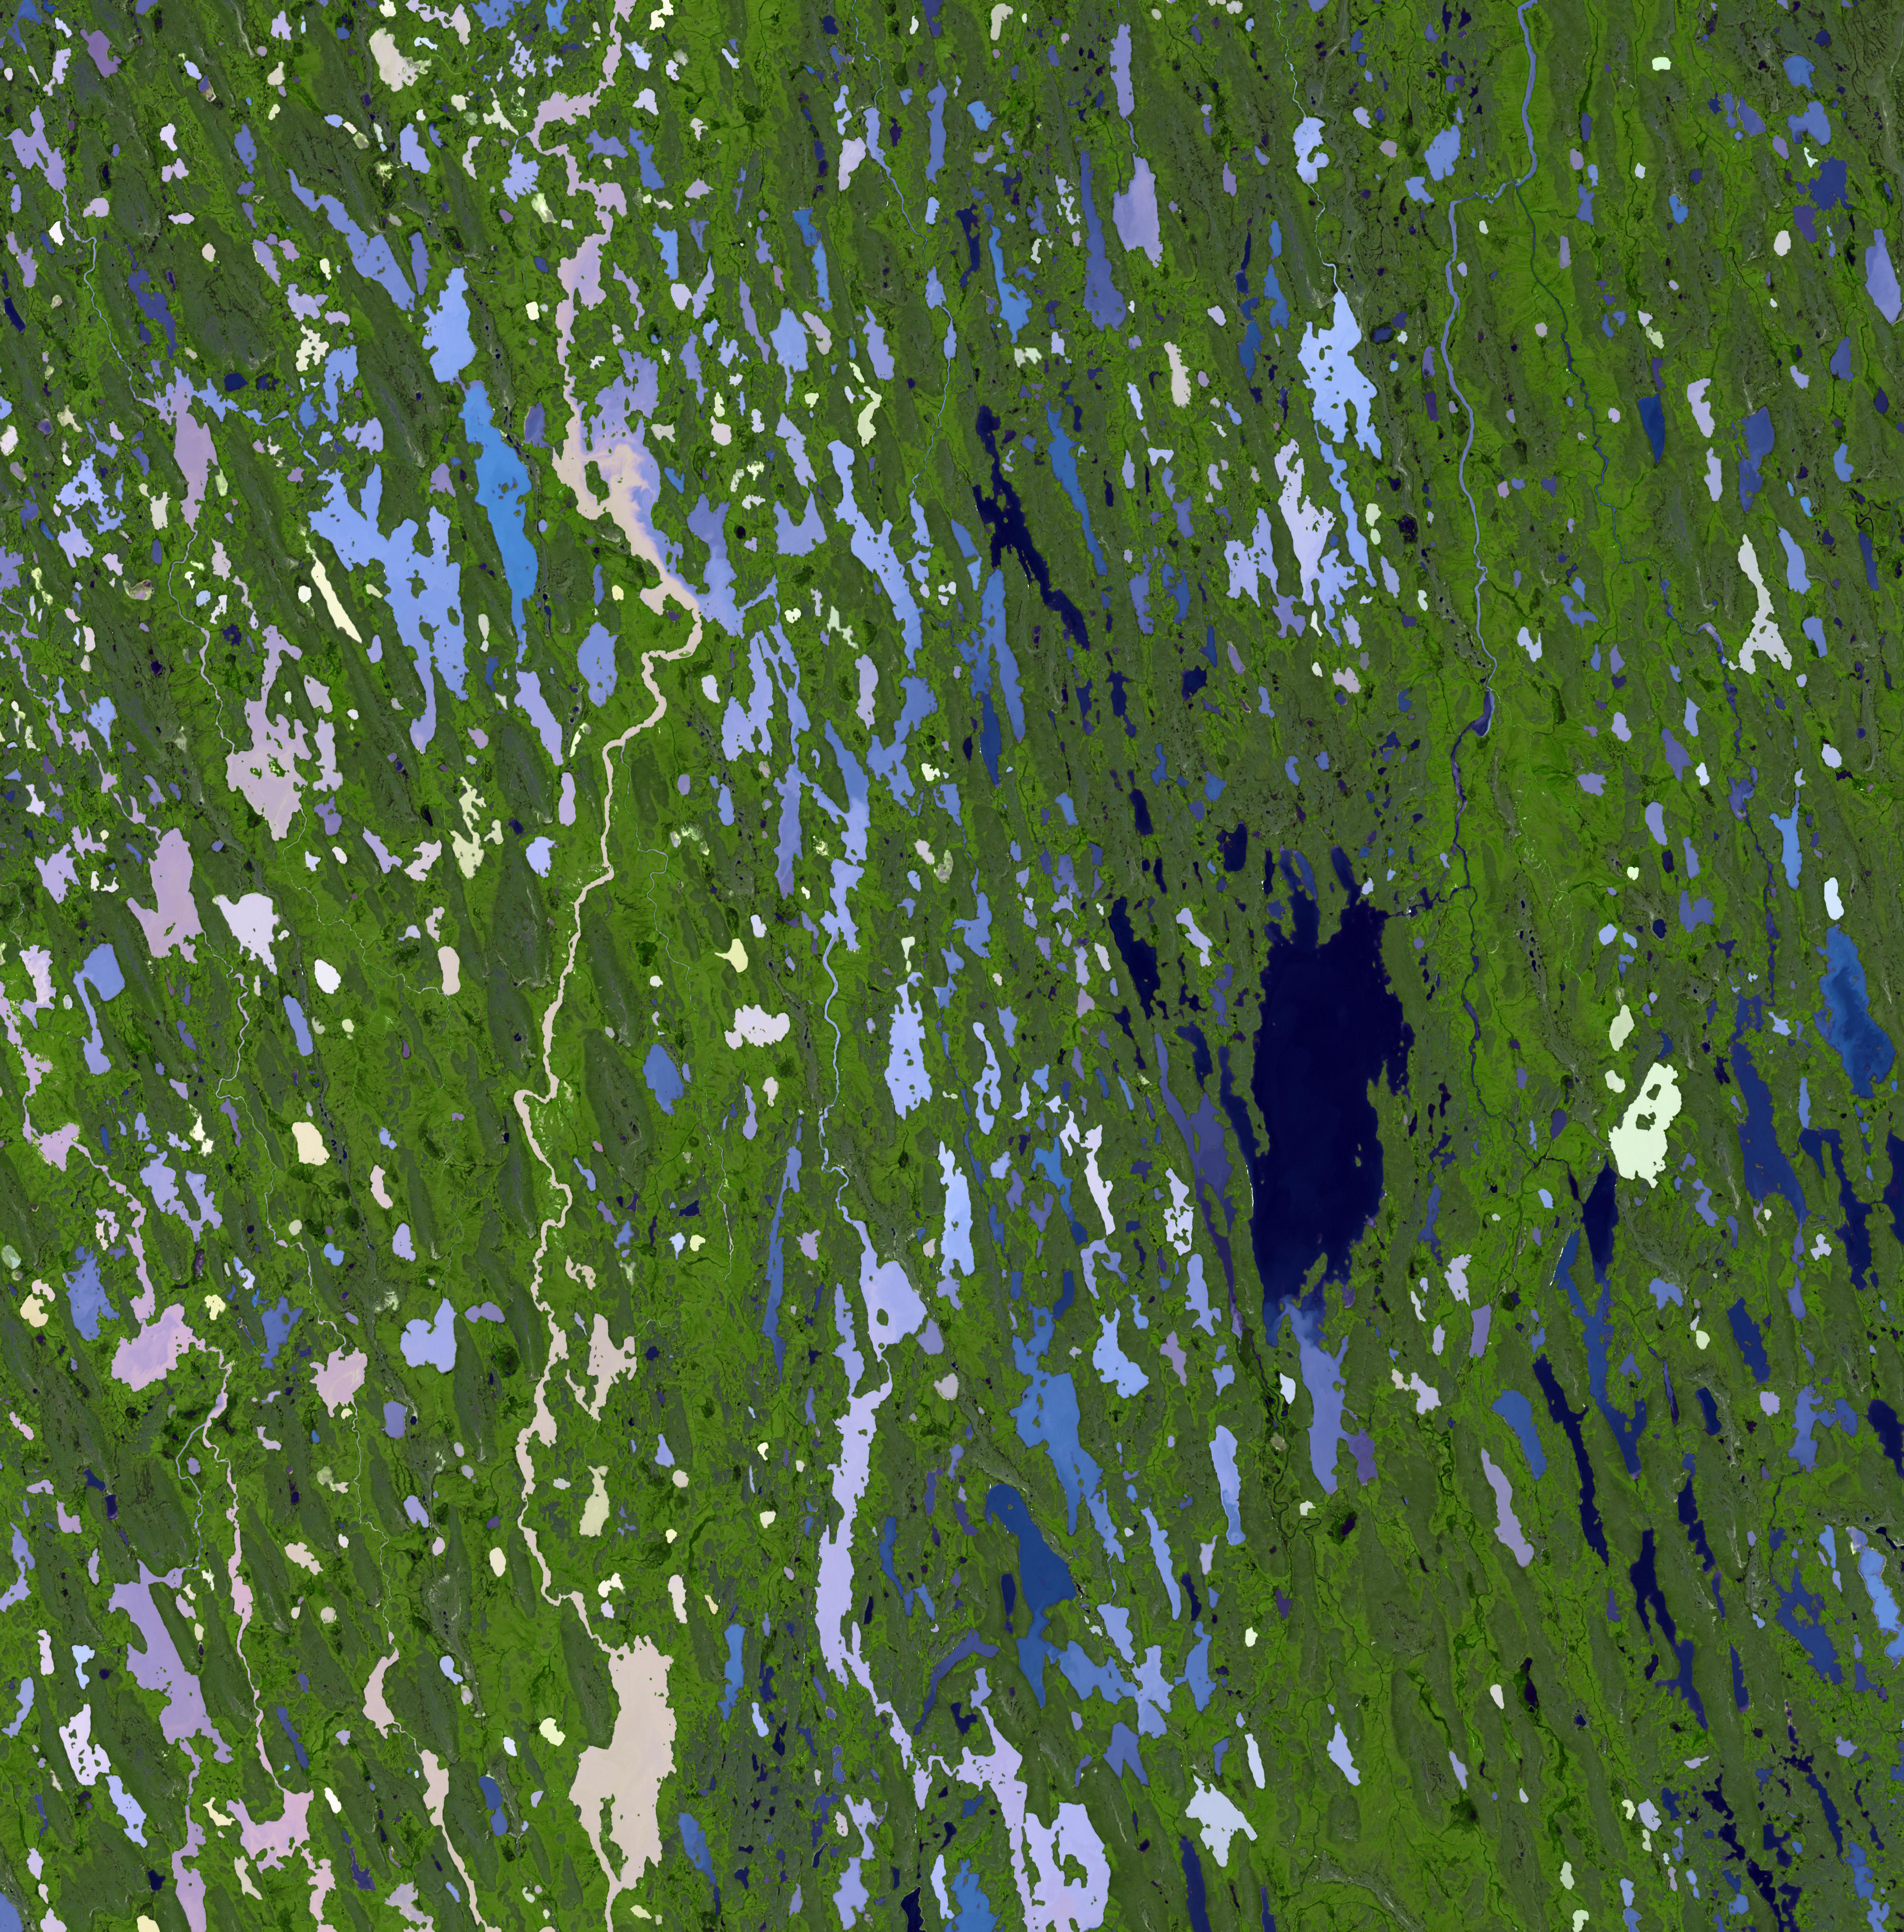

Nunavut Territory, Canada

Nunavut, in northern Canada, is the largest and newest federal territory of the country. The name means “our land” in Inuktitut, given to the territory in 1999. With a population of about 33,000 and an area about the size of Western Europe, Nunavut is the largest and least populous of the provinces in Canada. The land is mostly flat as a result of the actions of the large ice sheet that completely covered the land tens of thousands of years ago. The evidence of this past glaciation is apparent in the thousands of lakes gouged out of the land surface. In the summer the lakes each harbor different biota, and have varying amounts of sediments; hence the great variety of colors seen. The image was acquired July 18, 2001, covers an area of 58 x 59 km, and is located at 67 degrees north latitude, 97.6 degrees west longitude.

With its 14 spectral bands from the visible to the thermal infrared wavelength region and its high spatial resolution of 15 to 90 meters (about 50 to 300 feet), ASTER images Earth to map and monitor the changing surface of our planet. ASTER is one of five Earth-observing instruments launched Dec. 18, 1999, on Terra. The instrument was built by Japan’s Ministry of Economy, Trade and Industry. A joint U.S./Japan science team is responsible for validation and calibration of the instrument and data products.

The broad spectral coverage and high spectral resolution of ASTER provides scientists in numerous disciplines with critical information for surface mapping and monitoring of dynamic conditions and temporal change. Example applications are: monitoring glacial advances and retreats; monitoring potentially active volcanoes; identifying crop stress; determining cloud morphology and physical properties; wetlands evaluation; thermal pollution monitoring; coral reef degradation; surface temperature mapping of soils and geology; and measuring surface heat balance.

The U.S. science team is located at NASA’s Jet Propulsion Laboratory, Pasadena, Calif. The Terra mission is part of NASA’s Science Mission Directorate, Washington, D.C.

Credit: NASA/GSFC/METI/ERSDAC/JAROS, and U.S./Japan ASTER Science Team